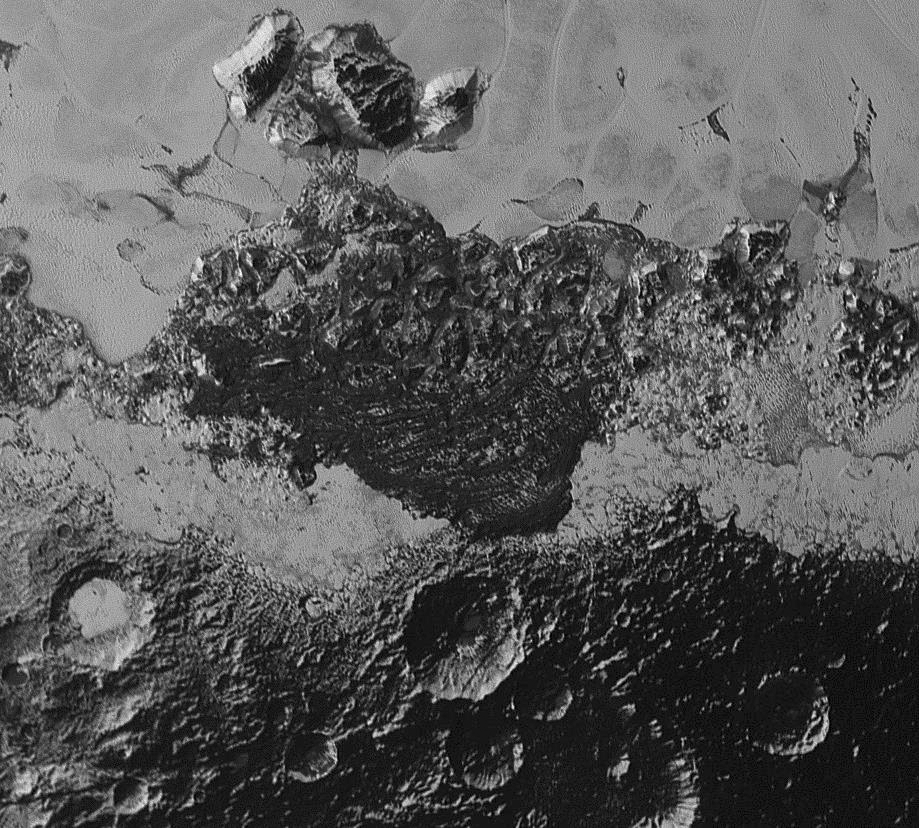

Dark Areas

This 220-mile (350-kilometer) wide view of Pluto from NASA’s New Horizons spacecraft illustrates the incredible diversity of surface reflectivities and geological landforms on the dwarf planet. The image includes dark, ancient heavily cratered terrain; bright, smooth geologically young terrain; assembled masses of mountains; and an enigmatic field of dark, aligned ridges that resemble dunes; its origin is under debate. The smallest visible features are 0.5 miles (0.8 kilometers) in size. This image was taken as New Horizons flew past Pluto on July 14, 2015, from a distance of 50,000 miles (80,000 kilometers).

The Johns Hopkins University Applied Physics Laboratory in Laurel, Maryland, designed, built, and operates the New Horizons spacecraft, and manages the mission for NASA’s Science Mission Directorate. The Southwest Research Institute, based in San Antonio, leads the science team, payload operations and encounter science planning. New Horizons is part of the New Frontiers Program managed by NASA’s Marshall Space Flight Center in Huntsville, Alabama.

Credit: NASA/Johns Hopkins University Applied Physics Laboratory/Southwest Research Institute